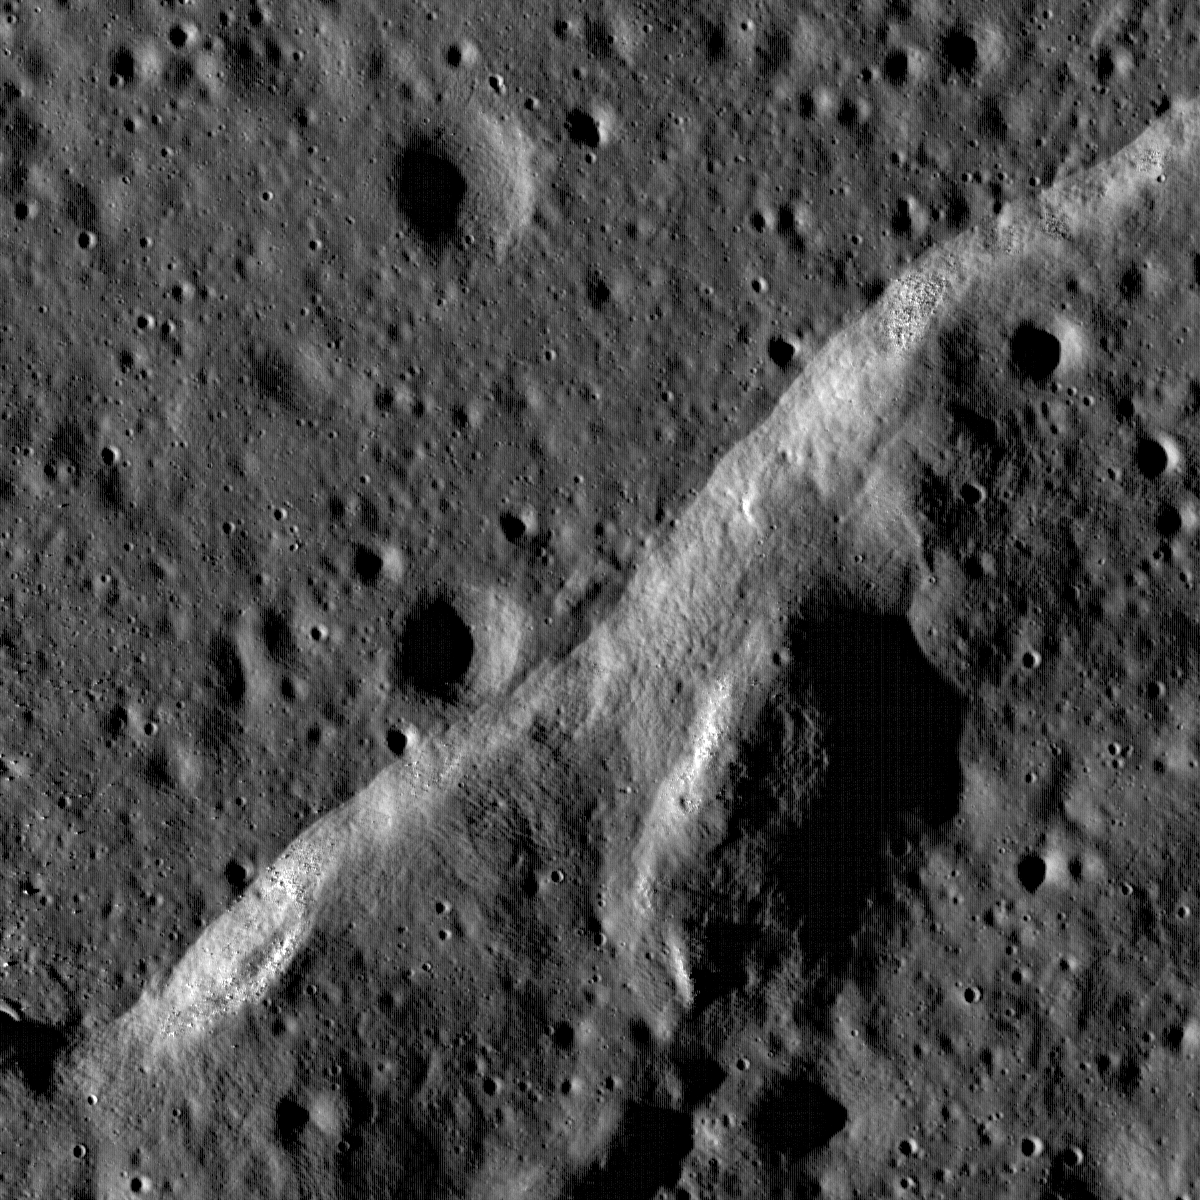

Wrinkle Ridge Near Montes Teneriffe

Boulders perched atop a wrinkle ridge in Mare Imbrium west of the Montes Teneriffe. Image width is 2 km, NAC frame M102264014RE.

Mare wrinkle ridge outlined by dramatic low Sun shadowing. Common in the lunar mare, wrinkle ridges are found in nearly all of the lunar maria, lunar scientists think that there is a genetic relationship between the basalts they deform and the ridges themselves. Basalt is much denser than the anorthositic crust on which the mare basalts are deposited. As the basalt fills in low areas in the crust, the increased weight causes sagging and the mare deposit is compressed, resulting in tectonic deformation in the form of wrinkle ridges.

NASA’s Goddard Space Flight Center built and manages the mission for the Exploration Systems Mission Directorate at NASA Headquarters in Washington. The Lunar Reconnaissance Orbiter Camera was designed to acquire data for landing site certification and to conduct polar illumination studies and global mapping. Operated by Arizona State University, the LROC facility is part of the School of Earth and Space Exploration (SESE). LROC consists of a pair of narrow-angle cameras (NAC) and a single wide-angle camera (WAC). The mission is expected to return over 70 terabytes of image data.

Credit: NASA/GSFC/Arizona State University